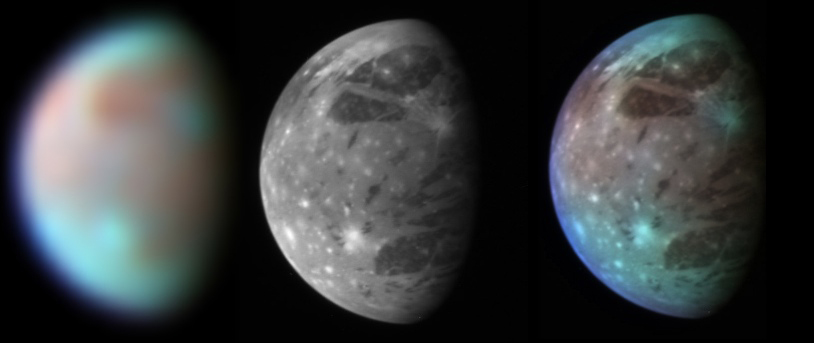

Ganymede in Visible and Infrared Light

This montage compares New Horizons’ best views of Ganymede, Jupiter’s largest moon, gathered with the spacecraft’s Long Range Reconnaissance Imager (LORRI) and its infrared spectrometer, the Linear Etalon Imaging Spectral Array (LEISA).

LEISA observes its targets in more than 200 separate wavelengths of infrared light, allowing detailed analysis of their surface composition. The LEISA image shown here combines just three of these wavelengths — 1.3, 1.8 and 2.0 micrometers — to highlight differences in composition across Ganymede’s surface. Blue colors represent relatively clean water ice, while brown colors show regions contaminated by dark material.

The right panel combines the high-resolution grayscale LORRI image with the color-coded compositional information from the LEISA image, producing a picture that combines the best of both data sets.

The LEISA and LORRI images were taken at 9:48 and 10:01 Universal Time, respectively, on February 27, 2007, from a range of 3.5 million kilometers (2.2 million miles). The longitude of the disk center is 38 degrees west. With a diameter of 5,268 kilometers (3,273 miles), Ganymede is the largest satellite in the solar system.

Credit: NASA/Johns Hopkins University Applied Physics Laboratory/Southwest Research Institute